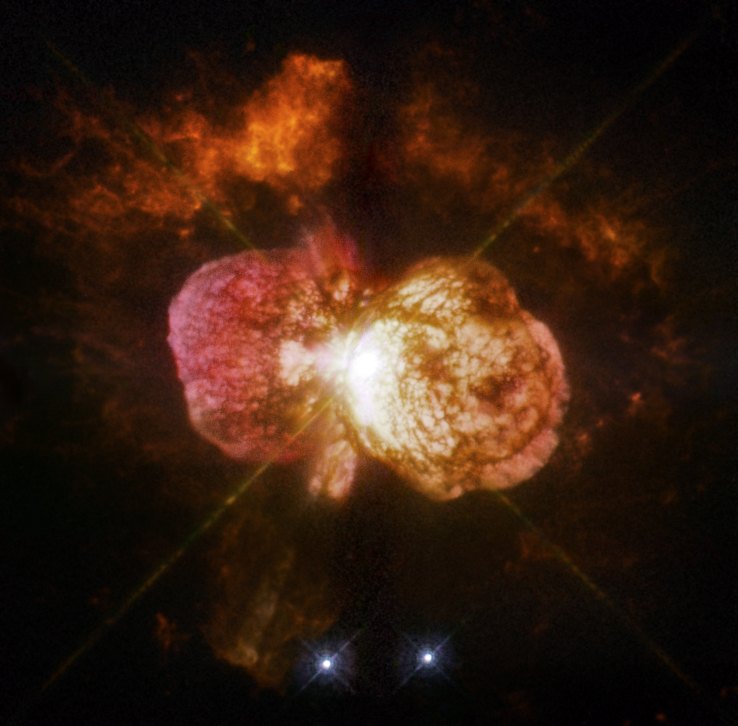

WFPC2 Image of the Variable Star Eta Carinae

Astronomers cannot yet explain what caused the titanic eruption of star Eta Carinae in the 1840s. The discovery of likely Eta Carinae “twins” in other galaxies will help scientists better understand this brief phase in the life of a massive star.

The Hubble Space Telescope is a project of international cooperation between NASA and the European Space Agency. NASA’s Goddard Space Flight Center in Greenbelt, Maryland, manages the telescope. The Space Telescope Science Institute (STScI) in Baltimore conducts Hubble science operations. STScI is operated for NASA by the Association of Universities for Research in Astronomy, Inc., in Washington.

Credit: NASA, ESA and the Hubble SM4 ERO Team